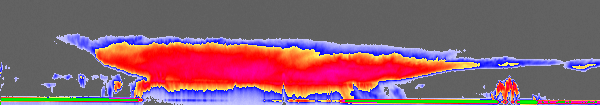

Tropical Storm Alberto, Seen Through New “Eyes”

Figure 1

NASA’s new CloudSat satellite captured its first tropical storm, Alberto, as it spun over the Gulf of Mexico the morning of June 12, 2006. This image comparison shows how CloudSat “sees” such storms differently than conventional weather satellites. The CloudSat image (top of this page and bottom of figure 1) is compared with images obtained at nearly the same time from two National Oceanic and Atmospheric Administration National Weather Service tools that are mainstays for monitoring the development and movement of tropical cyclones: the NEXRAD storm detection radar, which maps out precipitation patterns for that portion of the storm that comes into its range, and the GOES-12 (Geostationary Operational Environmental Satellite) infrared imager, which is presented here to indicate the scale of the storm and the location where CloudSat overflies it. CloudSat sees the storm outside the range of NEXRAD and provides significantly greater vertical detail compared to the GOES satellite. NEXRAD, for example, can only see out to about 402 kilometers (250 nautical miles), and so could not see the portion of the storm that CloudSat was flying over at the time. GOES-12 only sees the very top of the clouds, and cannot provide any detail about what is being seen beneath the cloud tops.

The CloudSat data show a storm that reaches about 16 kilometers (10 miles) in height and extends perhaps 1,000 kilometers (621 miles) in scale. The green line at the bottom of the CloudSat image is the radar echo of the Earth’s surface. Where this line starts to disappear (change color) under the storm is where the rainfall is heaviest. Very heavy rainfall can be seen over about 400 kilometers (249 miles) of the satellite track. Cirrus clouds can also been seen out ahead of the storm (near letter A) — this is also evident in the GOES-12 image. A smaller thunderstorm is visible in the CloudSat image under that cirrus cloud cover near the letter A. That storm is completely hidden from view in the GOES infrared image.

Credit: NASA/JPL/NOAA/The Cooperative Institute for Research in the Atmosphere (CIRA), Colorado State University